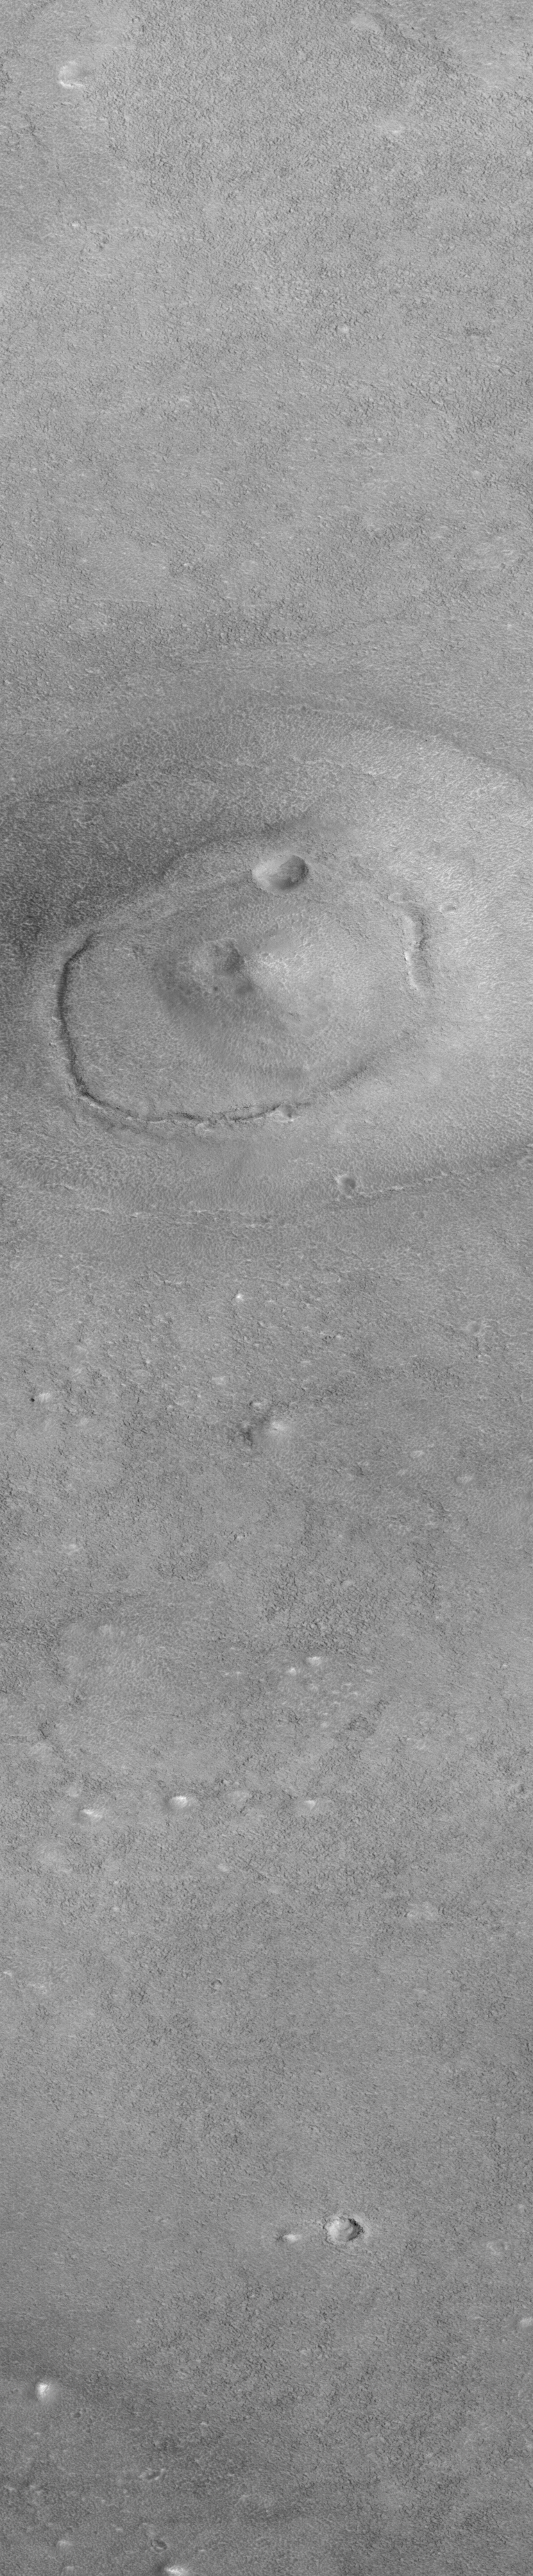

Cydonia: Two Years Later

The recent motion picture, “Mission to Mars,” takes as part of its premise that certain features in the Cydonia region of Mars were constructed as monuments by ancient Martians. This idea–widely popularized in books, magazines, tabloids and other news/infotainment media–has its origin in the chance observation (in 1976) by one of the Viking Orbiter spacecraft of a face-like hill. On April 5, 1998, the Mars Global Surveyor (MGS) spacecraft performed a specially-planned maneuver to photograph the “Face on Mars.” Having successfully imaged the “Face” on its first attempt, two additional maneuvers were used to observe other purported “artificial” features: the “City” (a cluster of small mountains west-southwest of the “Face”) and the “City Square” (a group of four small hills surrounded by the larger mountains of the “City”). These special observations occurred during the Science Phasing Orbits period of the MGS mission, while the spacecraft was in a 12 hour, elliptical orbit. A year later, in March 1999, MGS attained its final, circular, polar Mapping Orbit, from which it has now subsequently observed the planet for a year. During this year of mapping, the Mars Orbiter Camera (MOC) has continued to make observations within the Cydonia region whenever the MGS spacecraft has flown over that area.

The above figure shows the location of all high resolution (narrow angle) MOC images of the Cydonia region that have been obtained to date, including the first three taken in 1998 (PIA01240, PIA01241, AND PIA01440). These images are superimposed upon a mosaic of Viking images taken during the 1970’s. Images acquired during the Science Phasing Orbit period of 1998 slant from bottom left to top right; Mapping Phase images (from 1999 and 2000) slant from lower right to upper left. Owing to the nature of the orbit, and in particular to the limitations on controlling the location of the orbit, the longitudinal distribution of images (left/right in the images above) is distinctly non-uniform. An attempt to take a picture of a portion of the “Face” itself in mid-February 2000 was foiled when the MGS spacecraft experienced a sequencing error and most of that day’s data were not returned to Earth. Only the first 97 lines were received; the image’s planned footprint is shown as a dashed box. This image is one in a series of eight.

Credit: NASA/JPL/MSSS